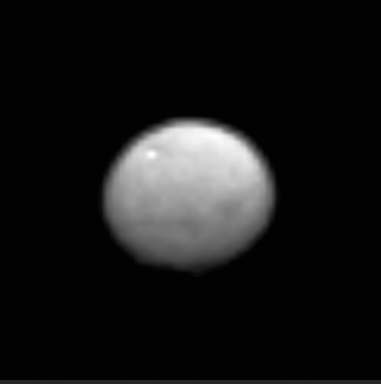

Animation of Ceres

The Dawn spacecraft observed Ceres for an hour on Jan. 13, 2015, from a distance of 238,000 miles (383,000 kilometers). A little more than half of its surface was observed at a resolution of 27 pixels. This animated GIF shows bright and dark features.

NASA’s Jet Propulsion Laboratory, Pasadena, California, manages the Dawn mission for NASA’s Science Mission Directorate in Washington. Dawn is a project of the directorate’s Discovery Program, managed by NASA’s Marshall Space Flight Center in Huntsville, Alabama. The University of California, Los Angeles (UCLA) is responsible for overall Dawn mission science. Orbital Sciences Corp. in Dulles, Virginia, designed and built the spacecraft. UCLA is responsible for overall Dawn mission science. The Dawn framing cameras were developed and built under the leadership of the Max Planck Institute for Solar System Research, Gottingen, Germany, with significant contributions by German Aerospace Center (DLR), Institute of Planetary Research, Berlin, and in coordination with the Institute of Computer and Communication Network Engineering, Braunschweig. The Framing Camera project is funded by the Max Planck Society, DLR, and NASA/JPL. The Italian Space Agency and the Italian National Astrophysical Institute are international partners on the mission team.

Credit: NASA/JPL-Caltech/UCLA/MPS/DLR/IDA/PSI